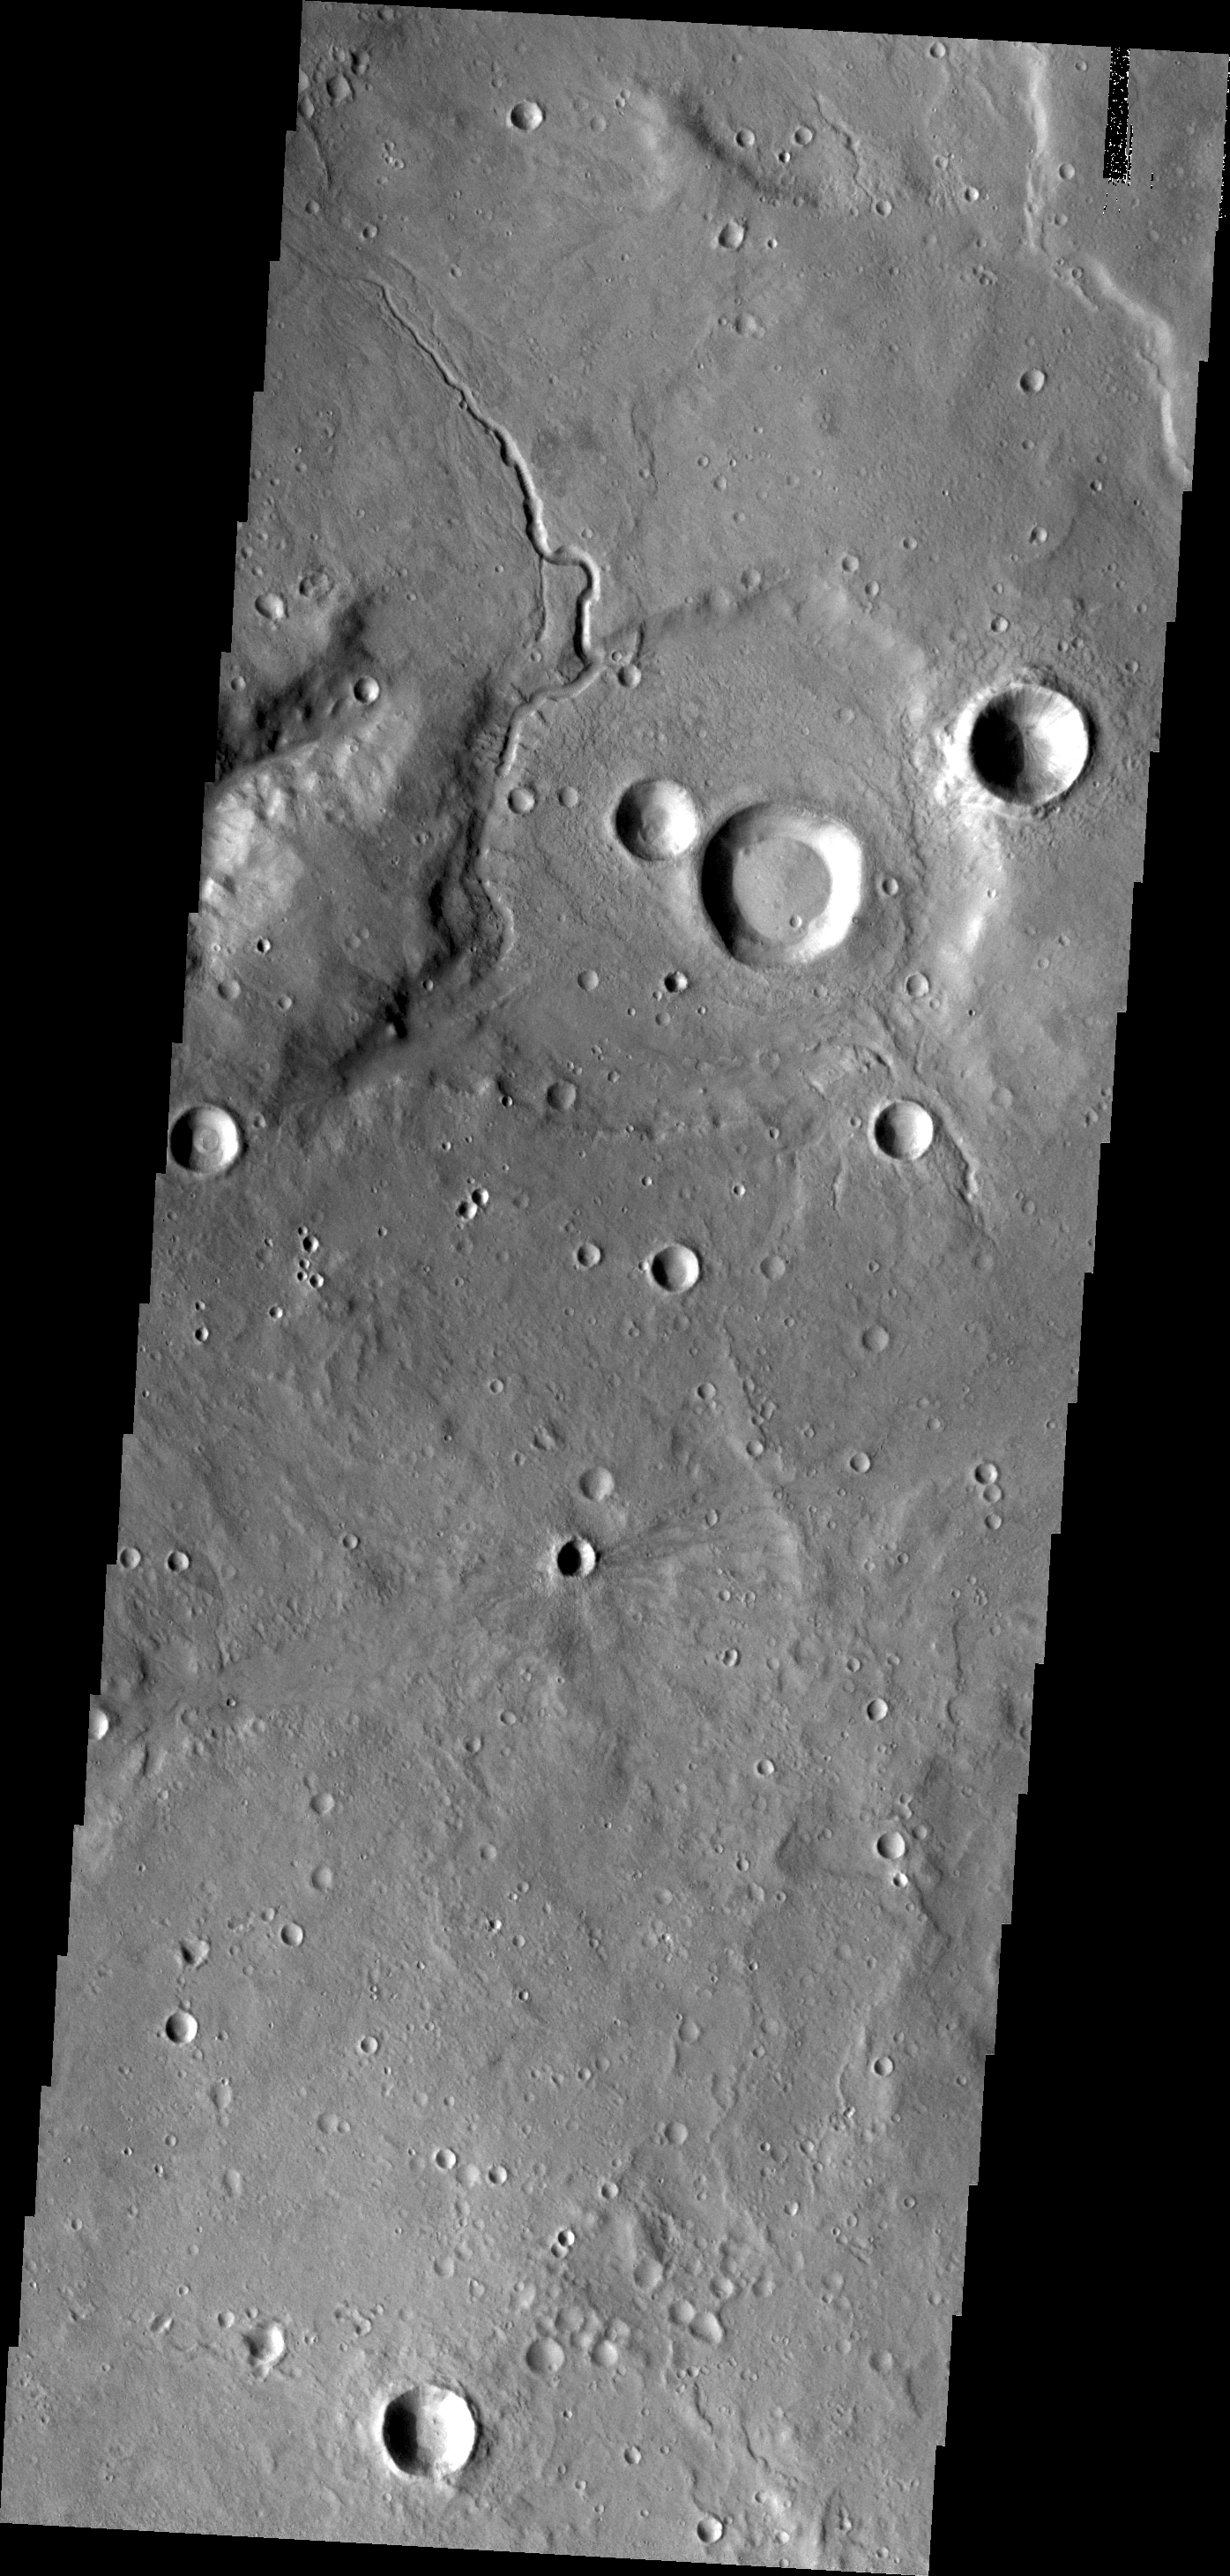

Channel in Arabia Terra

A small unnamed channel enters and runs along the rim of this unnamed crater in Arabia Terra.

Credit: NASA/JPL/ASU